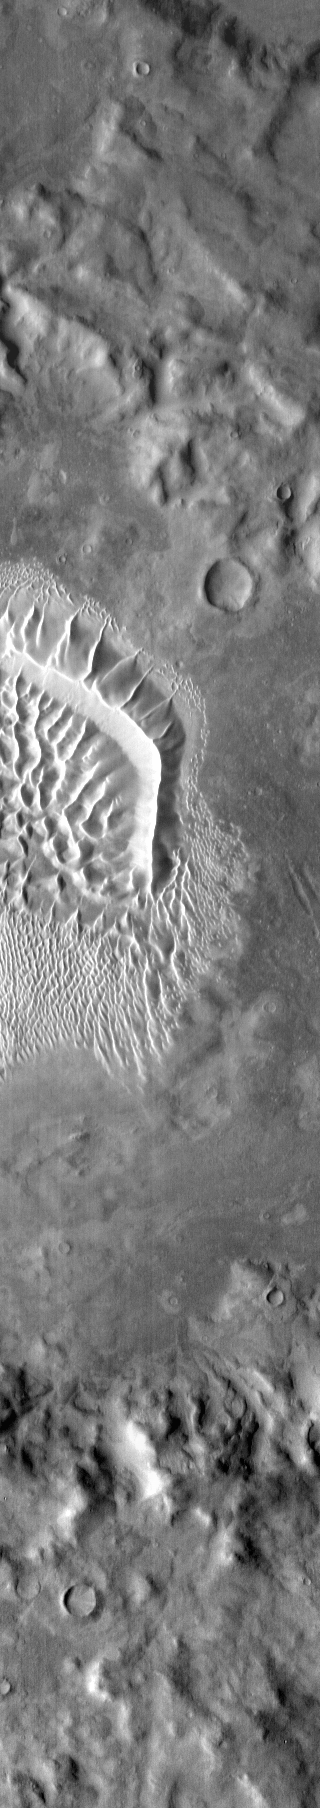

Russell Crater Dunes – IR

In this infrared image of the dunes on the floor of Russell Crater, the dunes are brighter than the surround materials. This shows that the dunes are warmer than the nearby rocky material.

Latitude: -54.4765 Longitude: 13.0926 Instrument: IR Captured: 2015-01-21 17:09

Please see the THEMIS Data Citation Note for details on crediting THEMIS images.

NASA’s Jet Propulsion Laboratory manages the 2001 Mars Odyssey mission for NASA’s Science Mission Directorate, Washington, D.C. The Thermal Emission Imaging System (THEMIS) was developed by Arizona State University, Tempe, in collaboration with Raytheon Santa Barbara Remote Sensing. The THEMIS investigation is led by Dr. Philip Christensen at Arizona State University. Lockheed Martin Astronautics, Denver, is the prime contractor for the Odyssey project, and developed and built the orbiter. Mission operations are conducted jointly from Lockheed Martin and from JPL, a division of the California Institute of Technology in Pasadena.

Credit: NASA/JPL-Caltech/ASU